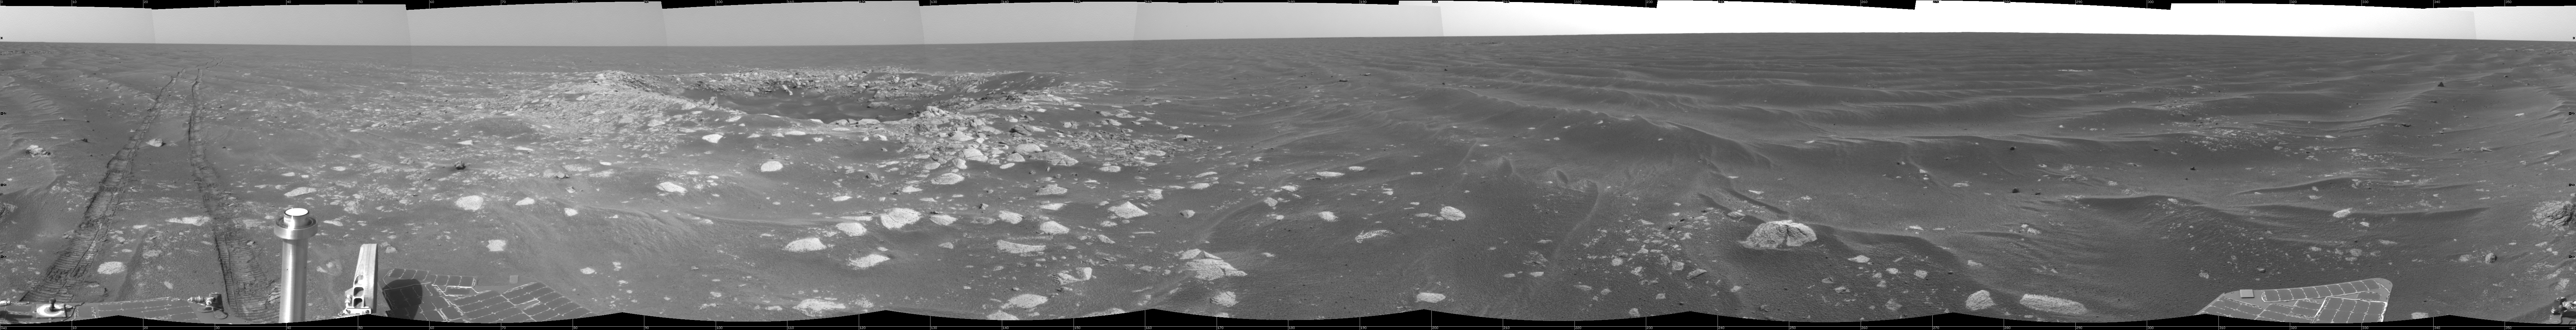

Opportunity’s View of ‘Viking’ Crater, Sol 421

On the 421st martian day, or sol, of its time on Mars (March 31,2005), NASA’s Mars Exploration Rover Opportunity drove to within about 10 meters (33 feet) of a small crater called “Viking.” After completing the day’s 71-meter (233-foot) drive across flatland of the Meridiani Planum region, the rover used its navigation camera to take images combined into this view of its new surroundings, including the crater. That day was the last of Opportunity’s second extended mission. On April 1, both Opportunity and its twin, Spirit, began third extensions approved by NASA for up to 18 more months of exploring Mars. This view is presented in a cylindrical projection with geometric seam correction.

Credit: NASA/JPL